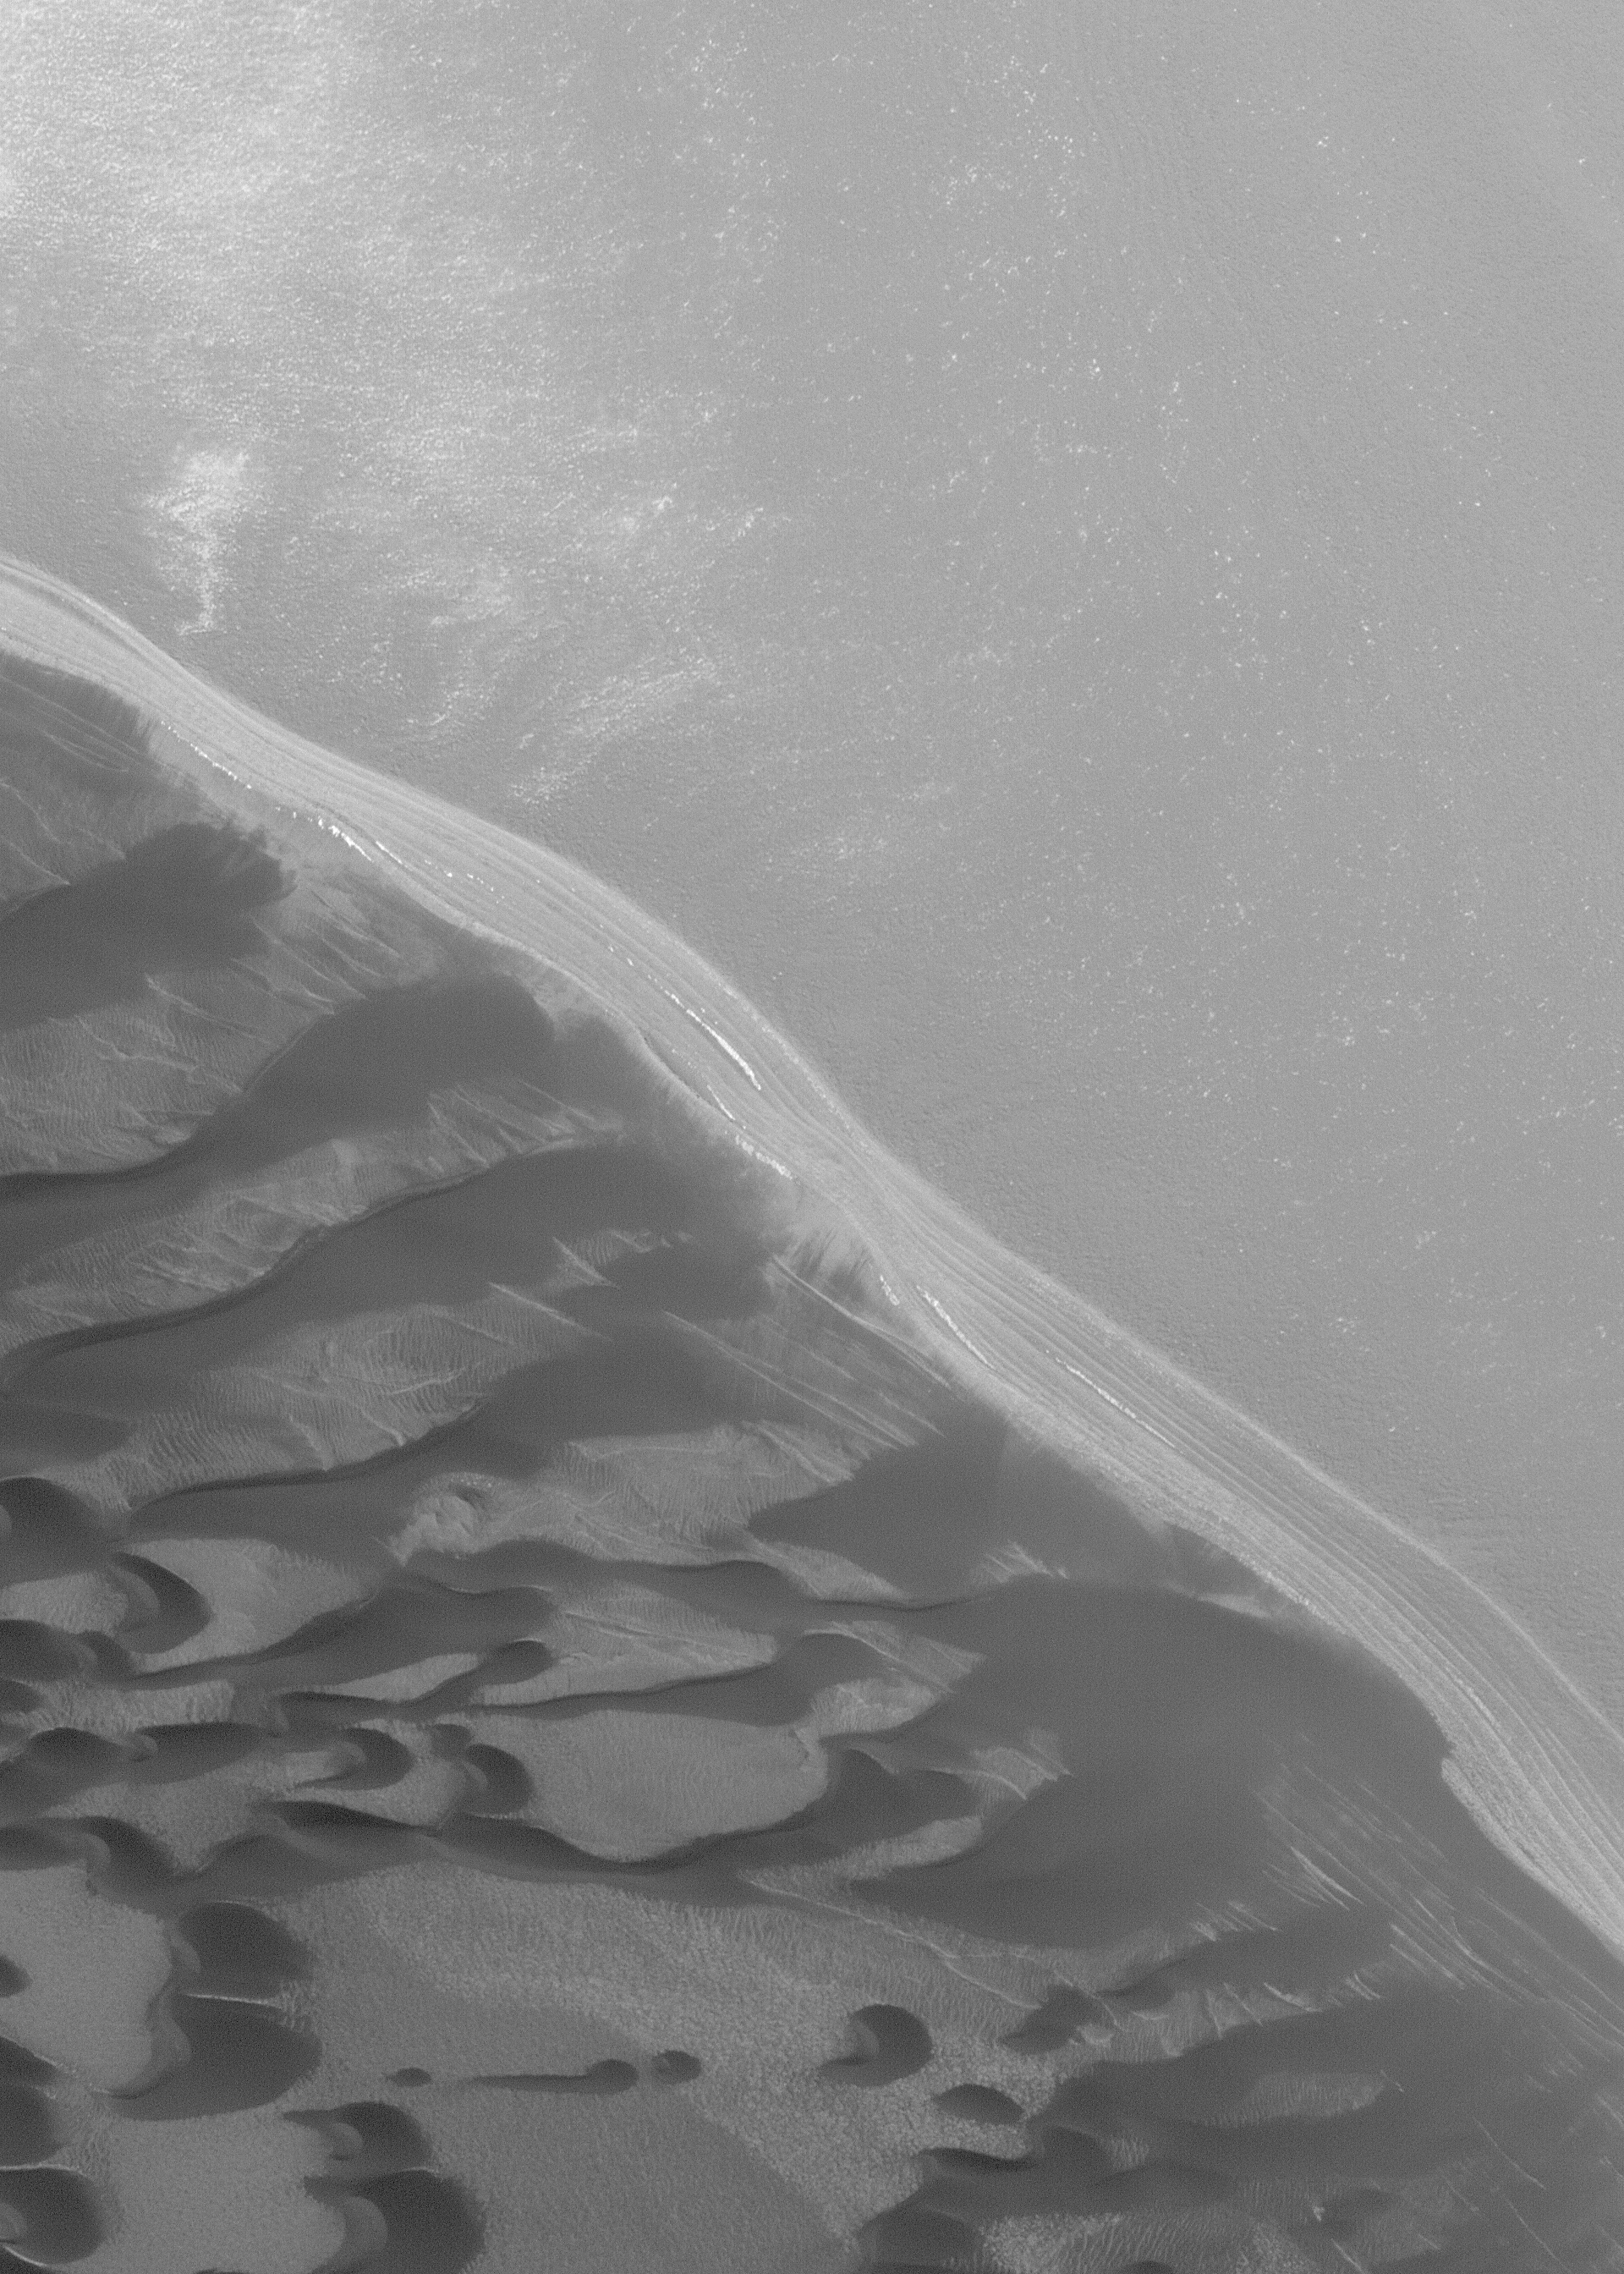

North Polar Scene

16 November 2004
This 1.6 meters (~5 feet) per pixel Mars Global Surveyor (MGS) Mars Orbiter Camera (MOC) image shows a typical north polar scarp and associated dark, windblown sand dunes. Layers of material — possibly dust and ice — are exposed by the scarp. The small white patches in the image are remnants of seasonal frost. When this north polar image was acquired in late September 2004, most of the polar frost had sublimed away. This image is located near 85.1°N, 210.8°W. The scene covers an area approximately 3 km (1.9 mi) across, and is illuminated by sunlight from the lower left.

Credit: NASA/JPL/Malin Space Science Systems